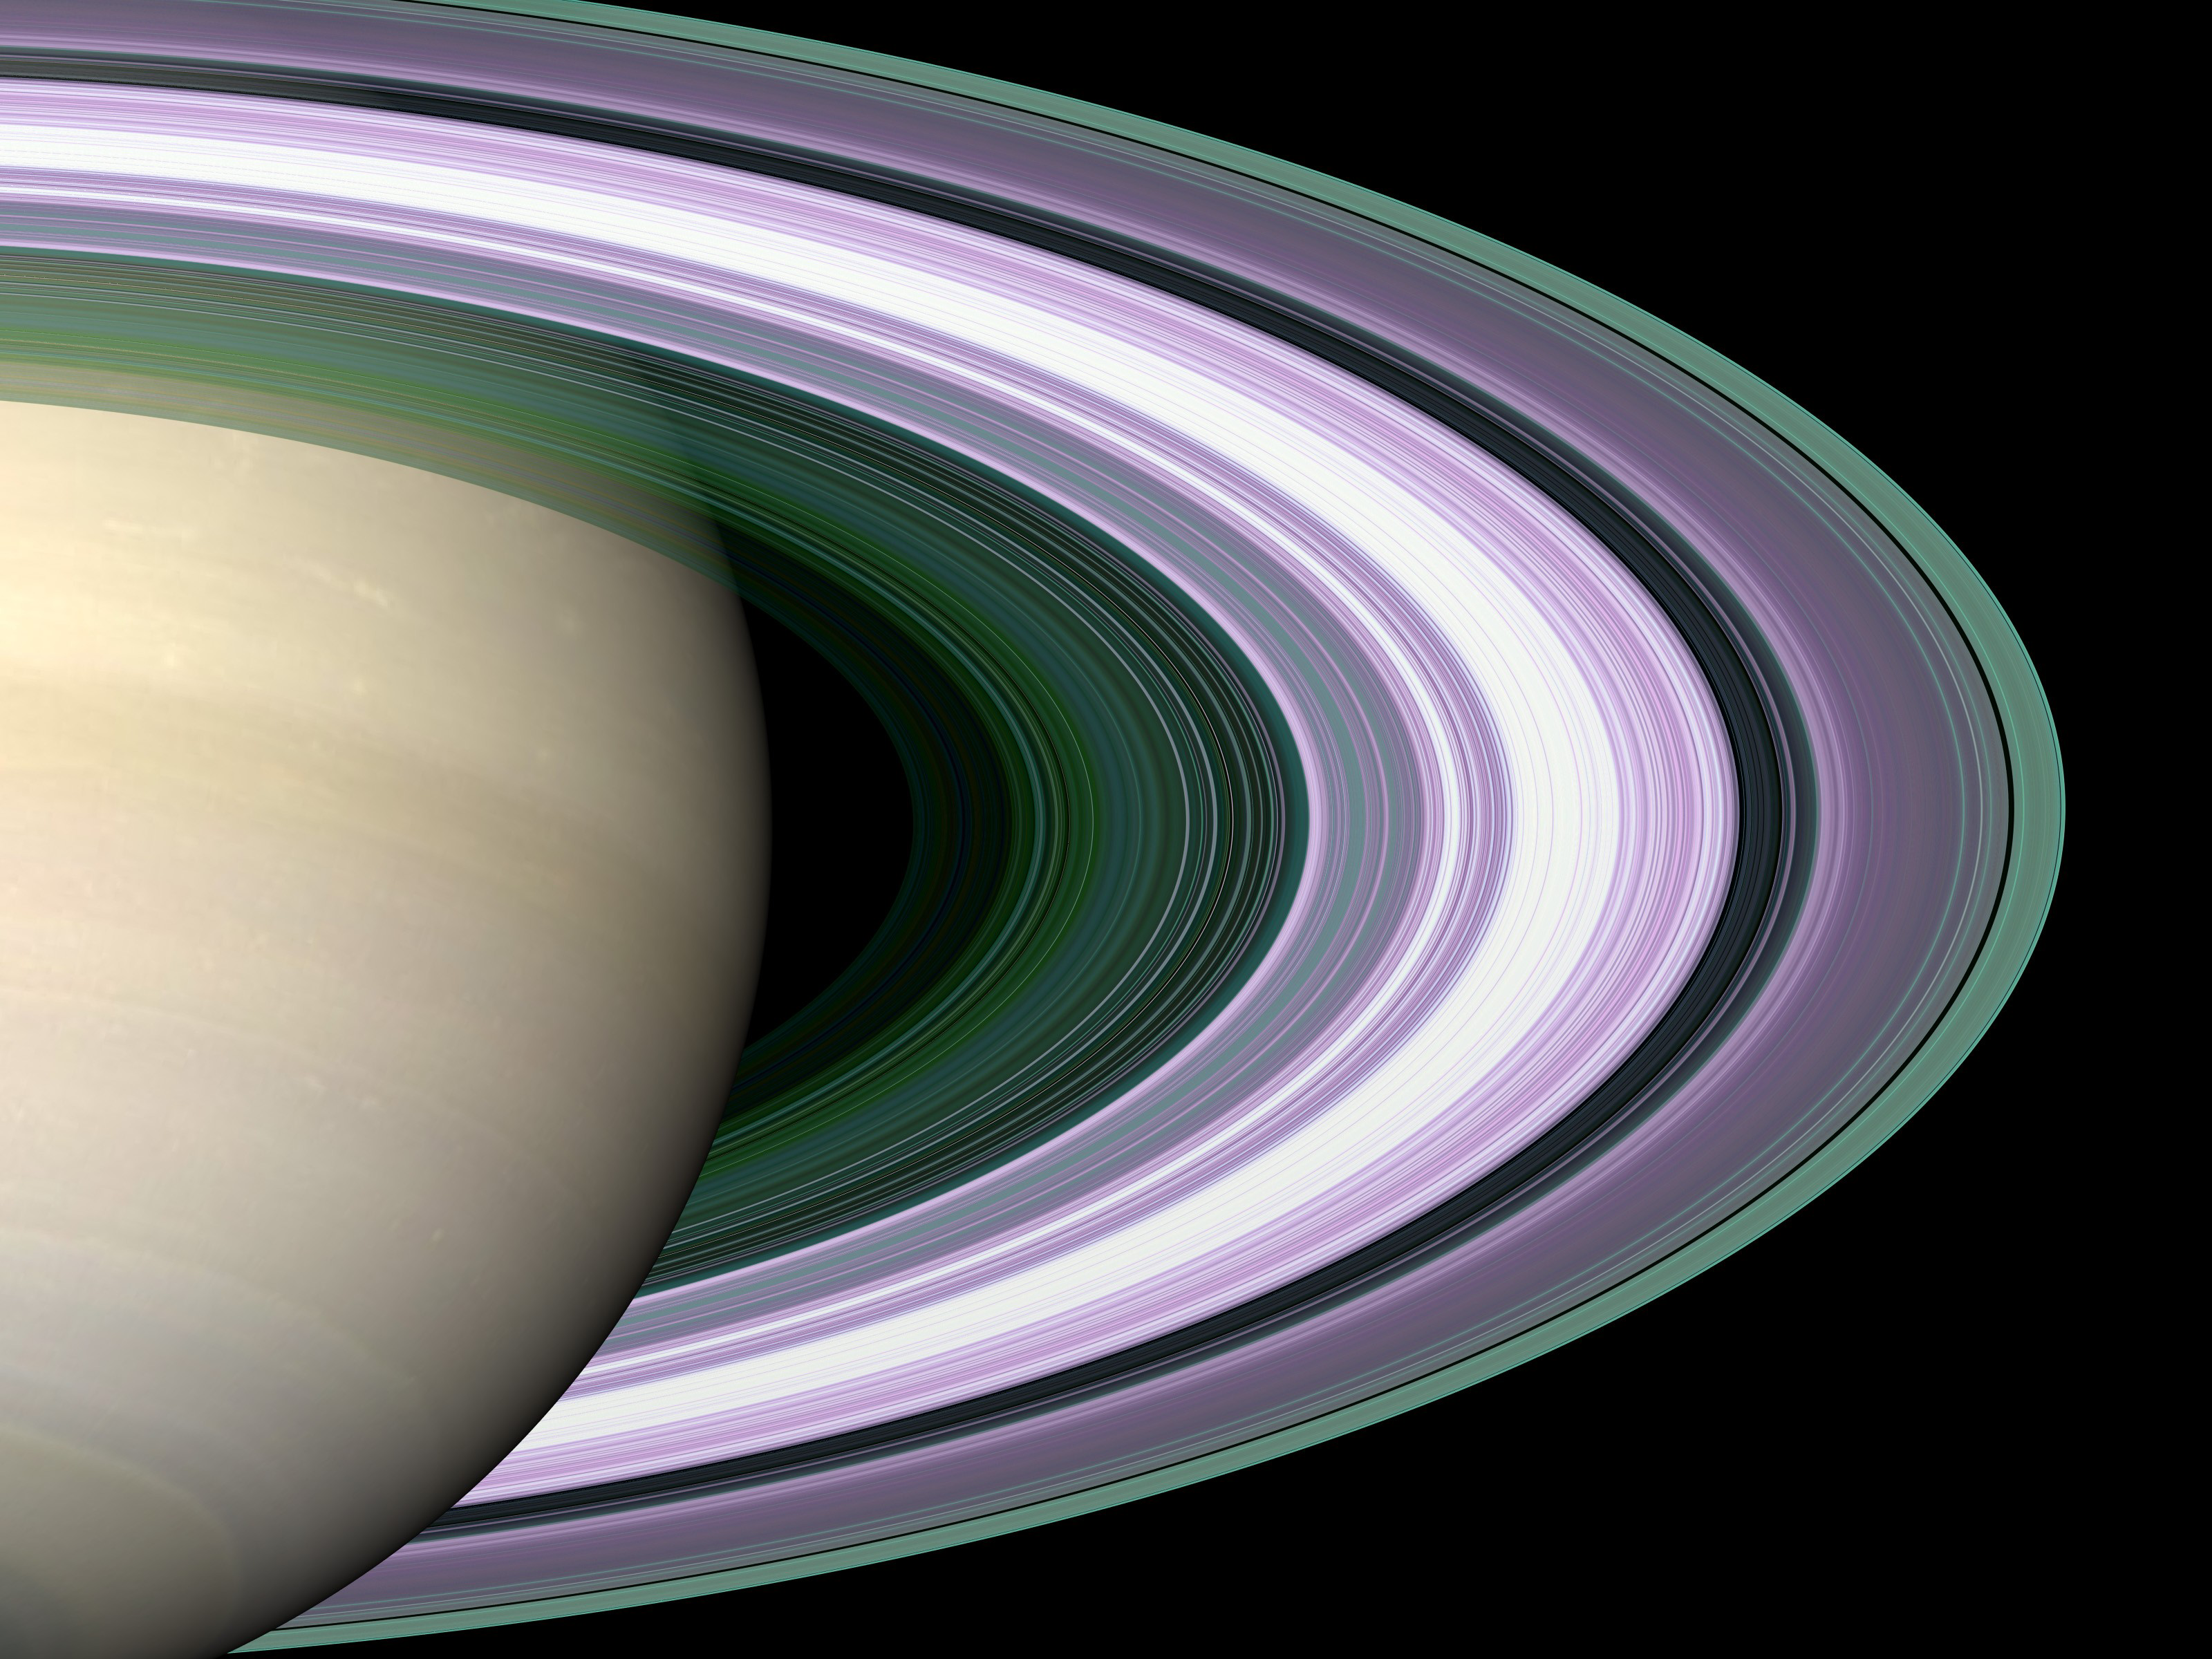

Radio Occultation: Unraveling Saturn’s Rings

Specially designed Cassini orbits place Earth and Cassini on opposite sides of Saturn’s rings, a geometry known as occultation. Cassini conducted the first radio occultation observation of Saturn’s rings on May 3, 2005.

Three simultaneous radio signals of 0.94, 3.6, and 13 centimeter wavelength (Ka-, X-, and S-bands) were sent from Cassini through the rings to Earth. The observed change of each signal as Cassini moved behind the rings provided a profile of the distribution of ring material as a function of distance from Saturn, or an optical depth profile.

This simulated image was constructed from the measured optical depth profiles. It depicts the observed ring structure at about 10 kilometers (6 miles) in resolution. Color is used to represent information about ring particle sizes in different regions based on the measured effects of the three radio signals.

Purple color indicates regions where there is a lack of particles of size less than 5 centimeters (about 2 inches). Green and blue shades indicate regions where there are particles smaller than 5 centimeters (2 inches) and 1 centimeter (less than one third of one inch). The saturated broad white band near the middle of ring B is the densest region of ring B, over which two of the three radio signals were blocked at 10-kilometer (6-mile) resolution, preventing accurate color representation over this band. From other evidence in the radio observations, all ring regions appear to be populated by a broad range particle size distribution that extends to boulder sizes (several to many meters across).

The Cassini-Huygens mission is a cooperative project of NASA, the European Space Agency and the Italian Space Agency. The Jet Propulsion Laboratory, a division of the California Institute of Technology in Pasadena, manages the mission for NASA’s Science Mission Directorate, Washington, D.C. The Cassini orbiter was designed, developed and assembled at JPL. The radio science team is based at JPL.

Credit: NASA/JPL